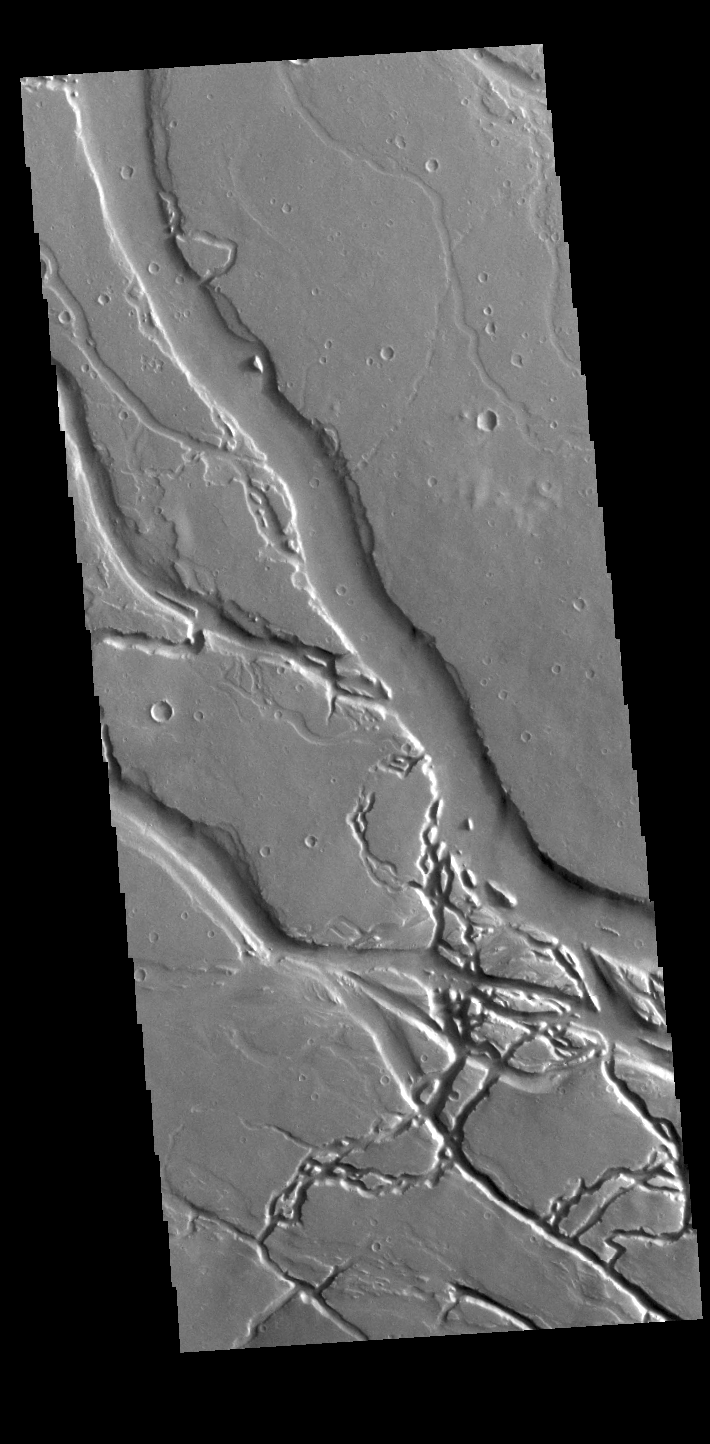

Granicus Valles

This VIS image shows many of the channel segments of Granicus Valles. Granicus Valles is a complex channel system located west of Elysium Mons. The system is approximately 750km long. It is likely that both water and lava played a part in creation of the feature.

Credit: NASA/JPL-Caltech/ASU